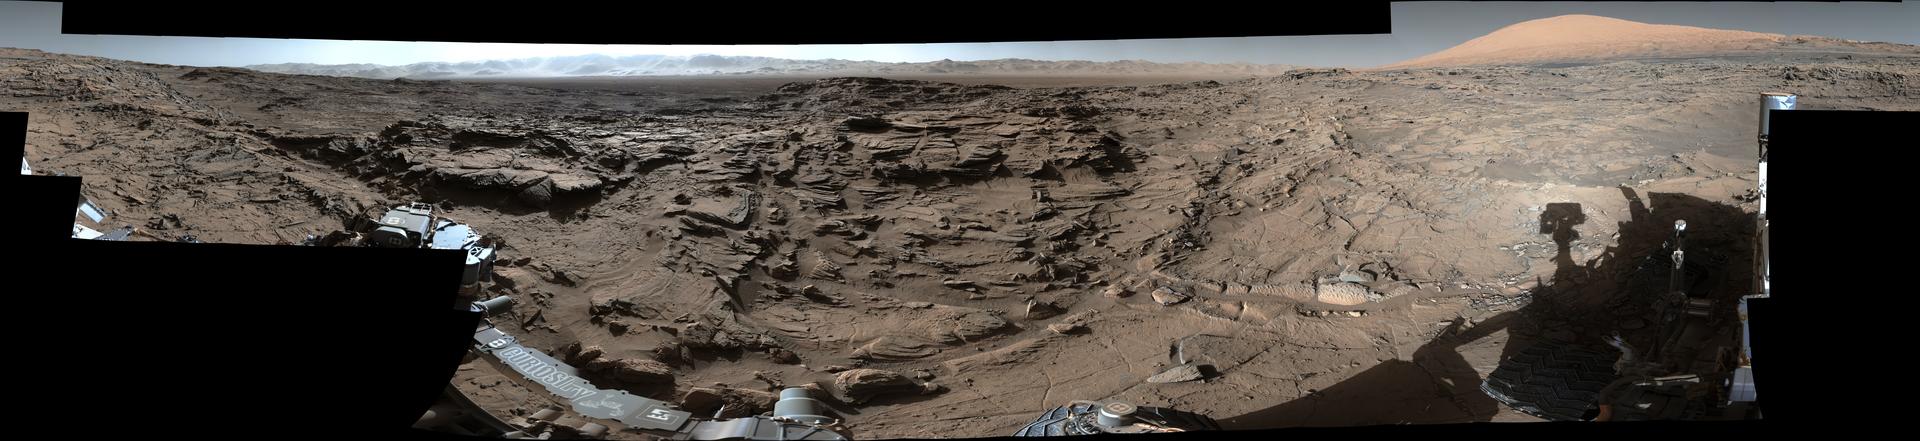

Full-Circle Vista from ‘Naukluft Plateau’ on Mars

Figure 1

Download the full resolution TIFF file

This mid-afternoon, 360-degree panorama was acquired by the Mast Camera (Mastcam) on NASA’s Curiosity Mars rover on April 4, 2016, as part of long-term campaign to document the context and details of the geology and landforms along Curiosity’s traverse since landing in August 2012.

The view combines dozens of images taken during the mission’s 1,302nd sol, or Martian day, by Mastcam’s left-eye camera from a location on top of what rover team members call “Naukluft Plateau” on lower Mount Sharp, which stands inside Gale Crater.

The foreground and middle distance show a geologic scene dominated by eroded remnants of a finely layered ancient sandstone deposit. Since landing, the rover traversed through terrains dominated by water-lain sedimentary rocks (mudstones and siltstones, and early on, conglomerates), some of which have contained minerals like clays that attest to the ancient presence of water. However, the rover crossed into very different geology while climbing onto the Naukluft Plateau. The sandstone here appears to be dominated by thick layers of windblown sand, suggesting that these deposits formed in a drier epoch. These rocks resemble the types of rocks that a dune field like the “Bagnold Dunes” (PIA20283) — visited by Curiosity in late 2015 and early 2016 –would form if buried.

The scene is presented with a color adjustment that approximates white balancing, to resemble how the rocks and sand would appear under daytime lighting conditions on Earth.

A portion of the rim of Gale Crater fills the horizon in the center of the image, with upper Mount Sharp on the horizon at right. South is at both ends of this full-circle scene; north is at center. The rover’s location when its Mastcam acquired the component images of this scene was the site it reached in its Sol 1301 drive, [http://mars.nasa.gov/msl/multimedia/images/?ImageID=7787].

Figure 1 adds two small scale bars to the scene. One at left center is placed on rocks about 16 feet (5 meters) from the camera and marks a length of 50 centimeters (20 inches). The other is in the upper center of the scene, placed on rocks about 164 feet (50 meters) from the camera and marking a length of 4 meters (13 feet).

NASA’s Jet Propulsion Laboratory, a division of the California Institute of Technology, Pasadena, manages the Mars Science Laboratory Project for NASA’s Science Mission Directorate, Washington. JPL designed and built the project’s Curiosity rover and its Navcam. For more information about Curiosity, visit http://www.nasa.gov/msl and http://mars.jpl.nasa.gov/msl.

Photojournal Note: The main image is also available in full resolution TIFF file PIA20332_full.tif. This file may be too large to view from a browser; it can be downloaded onto your desktop by right-clicking on the previous link and viewed with image viewing software.

Credit: NASA/JPL-Caltech/MSSS